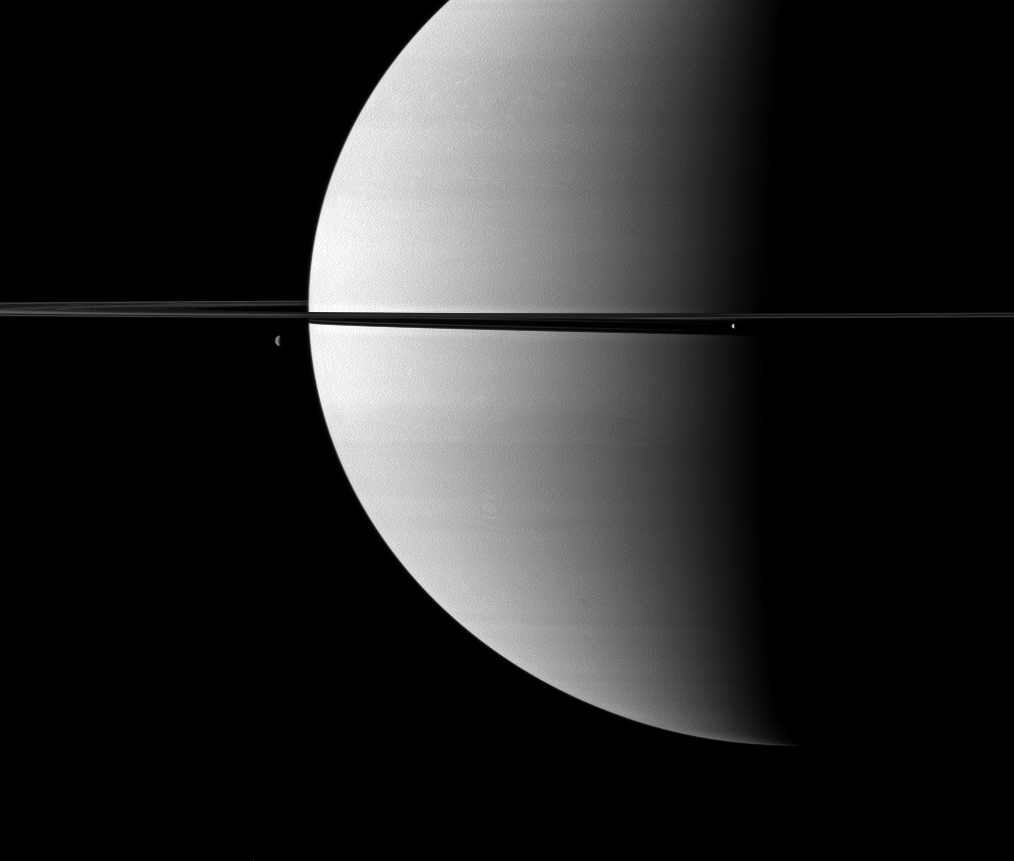

Ornamented Rings

Resembling ornaments hanging from Saturn’s rings, two moons accent this portrait of the planet captured by NASA’s Cassini spacecraft.

The moon Enceladus (504 kilometers, or 313 miles across) is on the right. Dione (1,123 kilometers, or 698 miles across) is on the left. This view looks toward the northern, sunlit side of the rings from just above the ringplane.

The image was taken in visible green light with the Cassini spacecraft wide-angle camera on Nov. 6, 2009. The view was acquired at a distance of approximately 2.1 million kilometers (1.3 million miles) from Saturn and at a Sun-Saturn-spacecraft, or phase, angle of 94 degrees. Image scale is 121 kilometers (75 miles) per pixel.

The Cassini-Huygens mission is a cooperative project of NASA, the European Space Agency and the Italian Space Agency. The Jet Propulsion Laboratory, a division of the California Institute of Technology in Pasadena, manages the mission for NASA’s Science Mission Directorate, Washington, D.C. The Cassini orbiter and its two onboard cameras were designed, developed and assembled at JPL. The imaging operations center is based at the Space Science Institute in Boulder, Colo.

Credit: NASA/JPL/Space Science Institute